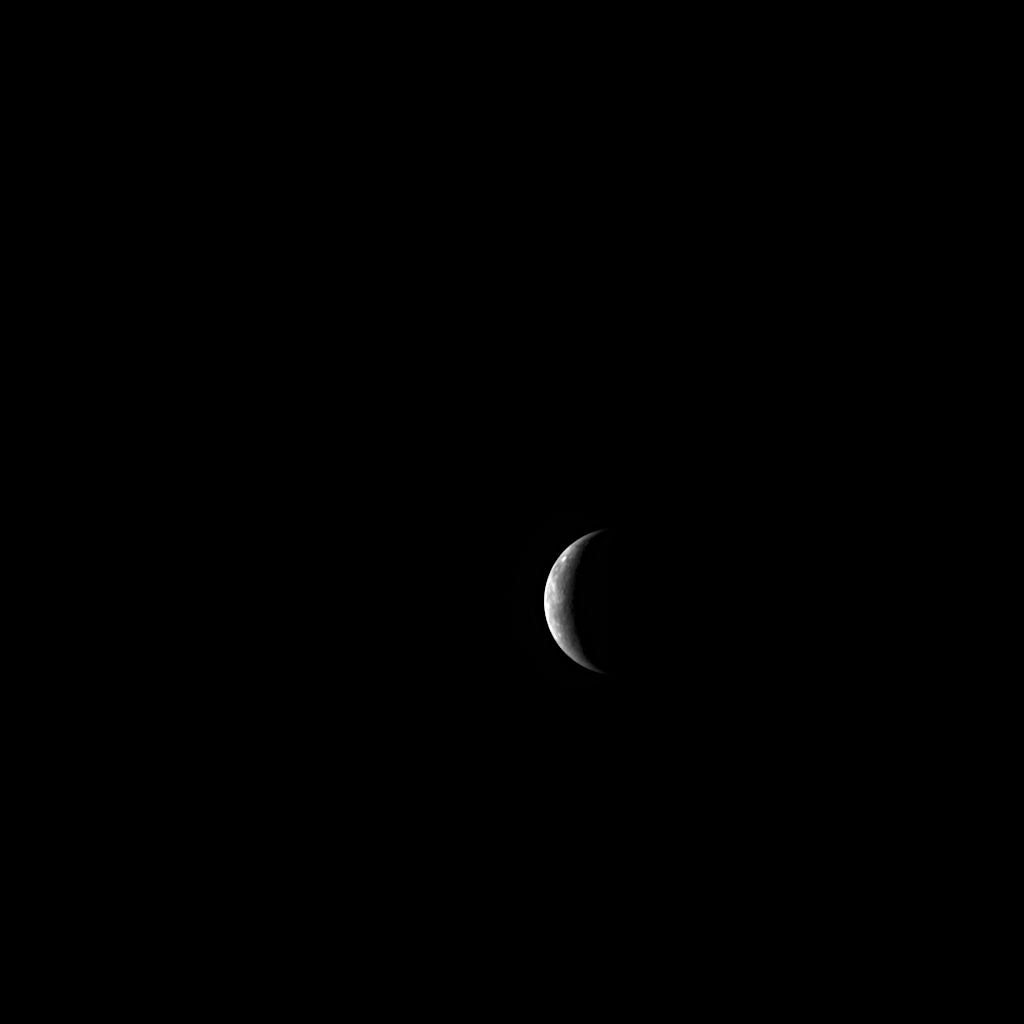

Hello, Mercury!

With four days remaining until MESSENGER’s third flyby of Mercury, MDIS captured this NAC image of the approaching planet. Mercury appears as a sunlit crescent, and the MESSENGER spacecraft is quickly approaching at a speed of approximately 3.3 kilometers/second (7,400 miles/hour)! View this animation to watch the many instrument observations planned for the upcoming encounter next week.

Date Acquired: September 25, 2009
Image Mission Elapsed Time (MET): 162359963
Instrument: Narrow Angle Camera (NAC) of the Mercury Dual Imaging System (MDIS)
Resolution: 33 kilometers/pixel (21 miles/pixel)
Scale: Mercury’s diameter is 4880 kilometers (3030 miles)
Spacecraft Altitude: 1,300,000 kilometers (810,000 miles)

These images are from MESSENGER, a NASA Discovery mission to conduct the first orbital study of the innermost planet, Mercury. For information regarding the use of images, see the MESSENGER image use policy.

Credit: NASA/Johns Hopkins University Applied Physics Laboratory/Carnegie Institution of Washington